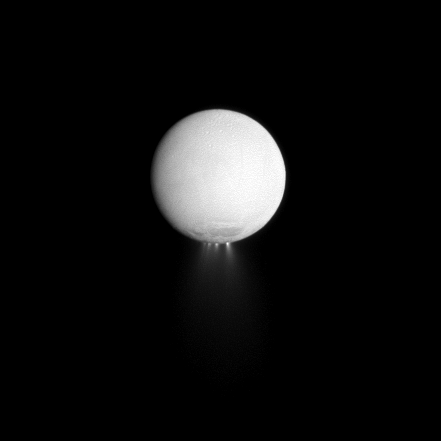

Highlighting Plumes

At least four distinct plumes of water ice spew out from the south polar region of Saturn’s moon Enceladus in this dramatically illuminated image.

Light reflected off Saturn is illuminating the surface of the moon while the sun, almost directly behind Enceladus, is backlighting the plumes. See PIA11688 to learn more about Enceladus and its plumes.

This view looks toward the Saturn-facing side of Enceladus (504 kilometers, or 313 miles across). North is up.

The image was taken in visible light with the Cassini spacecraft narrow-angle camera on Dec. 25, 2009. The view was obtained at a distance of approximately 617,000 kilometers (383,000 miles) from Enceladus and at a Sun-Enceladus-spacecraft, or phase, angle of 174 degrees. Image scale is 4 kilometers (2 miles) per pixel.

The Cassini-Huygens mission is a cooperative project of NASA, the European Space Agency and the Italian Space Agency. The Jet Propulsion Laboratory, a division of the California Institute of Technology in Pasadena, manages the mission for NASA’s Science Mission Directorate, Washington, D.C. The Cassini orbiter and its two onboard cameras were designed, developed and assembled at JPL. The imaging operations center is based at the Space Science Institute in Boulder, Colo.

Credit: NASA/JPL/Space Science Institute